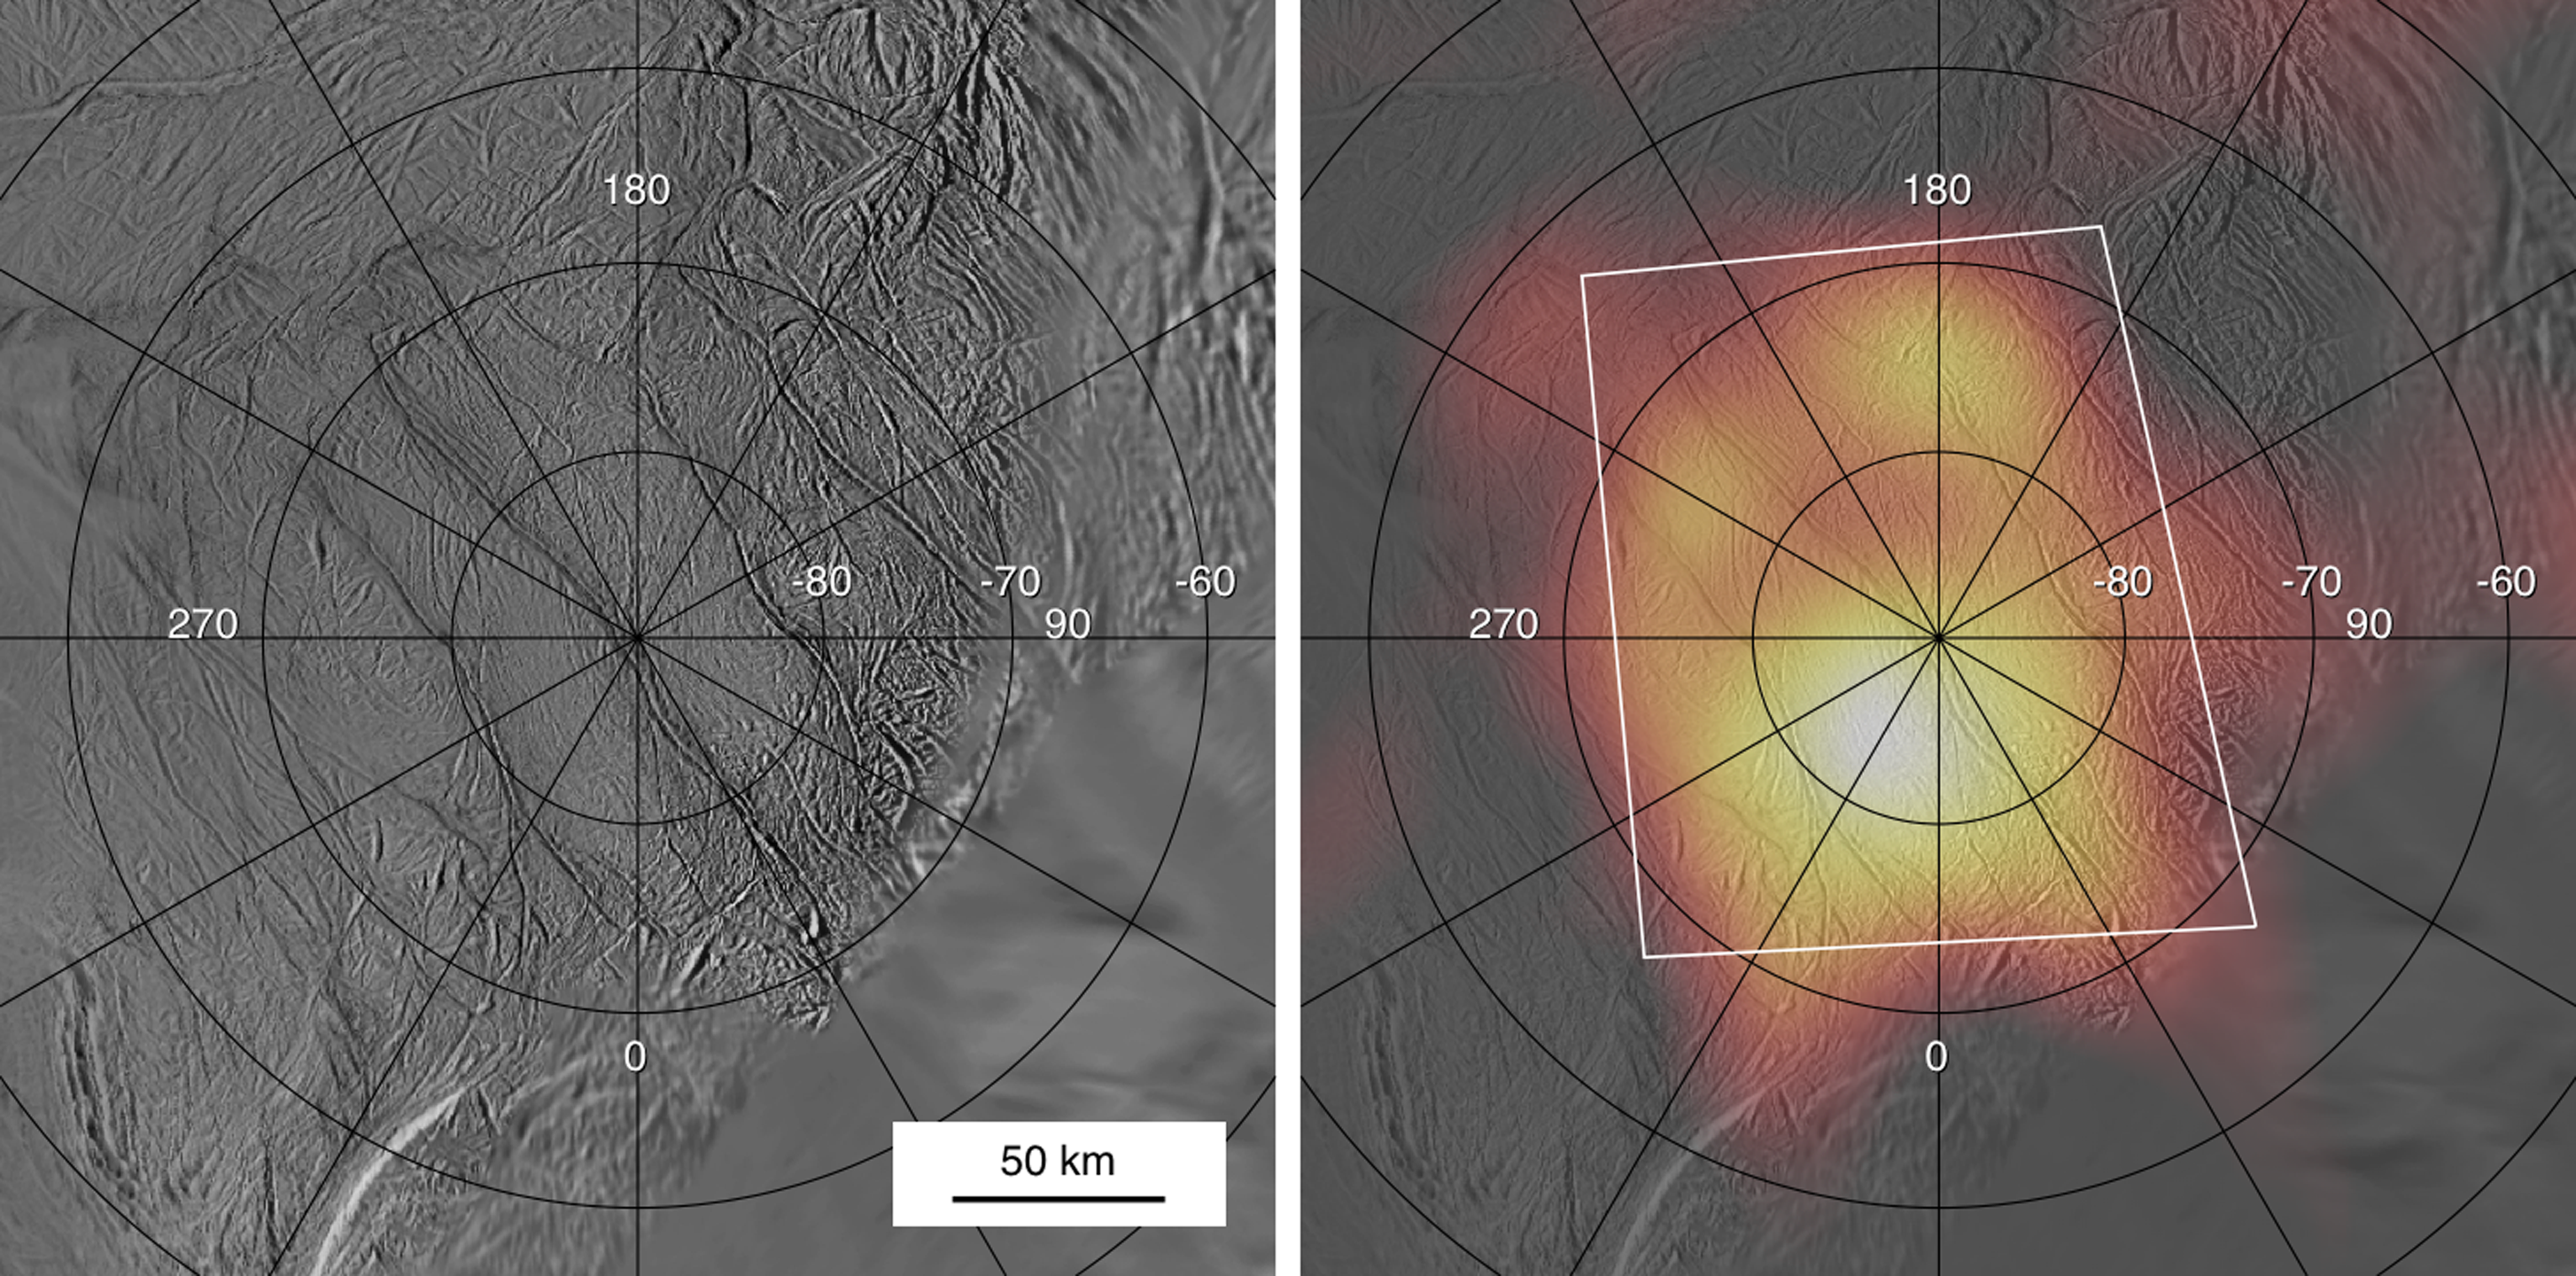

Stripes and Heat Map Side-by-Side

Cassini’s March 12, 2008, flyby of Enceladus provided the best view yet of the heat radiation from the active south pole of the satellite. These images summarize what was learned about the south polar landscapes and heat radiation during the previous close flyby on July 15, 2005.

The left panel shows a map of the south pole constructed from images taken by the spacecraft’s imaging system. Four prominent fractures, informally called “tiger stripes,” cut diagonally across the south polar region. In the right-hand panel, a July 2005 map of the south polar heat radiation, obtained by Cassini’s Composite Infrared Spectrometer, is superimposed in false color on the visible images. The observations revealed a prominent warm region centered on the south pole, appearing yellow and orange in this view, which coincides with the locations of the tiger stripes. However, these data were taken from too far away from Enceladus (about 80,000 kilometers or 50,000 miles) to distinguish the fine details of the heat radiation. The July 2005 flyby also included some scattered close-up snapshots by the Composite Infrared Spectrometer; these showed that the heat radiation was concentrated along the tiger stripe fractures, but those snapshots covered only a small fraction of the south polar region.

The white lines enclose the area covered by the much more detailed view of the south pole obtained by the spectrometer during the March 12, 2008, flyby. Numbers on the map show latitude and longitude.

The Cassini-Huygens mission is a cooperative project of NASA, the European Space Agency and the Italian Space Agency. The Jet Propulsion Laboratory, a division of the California Institute of Technology in Pasadena, manages the mission for NASA’s Science Mission Directorate, Washington, D.C. The Cassini orbiter was designed, developed and assembled at JPL. The Composite Infrared Spectrometer team is based at NASA’s Goddard Space Flight Center, Greenbelt, Md.

Credit: NASA/JPL/GSFC/SwRI/SSI